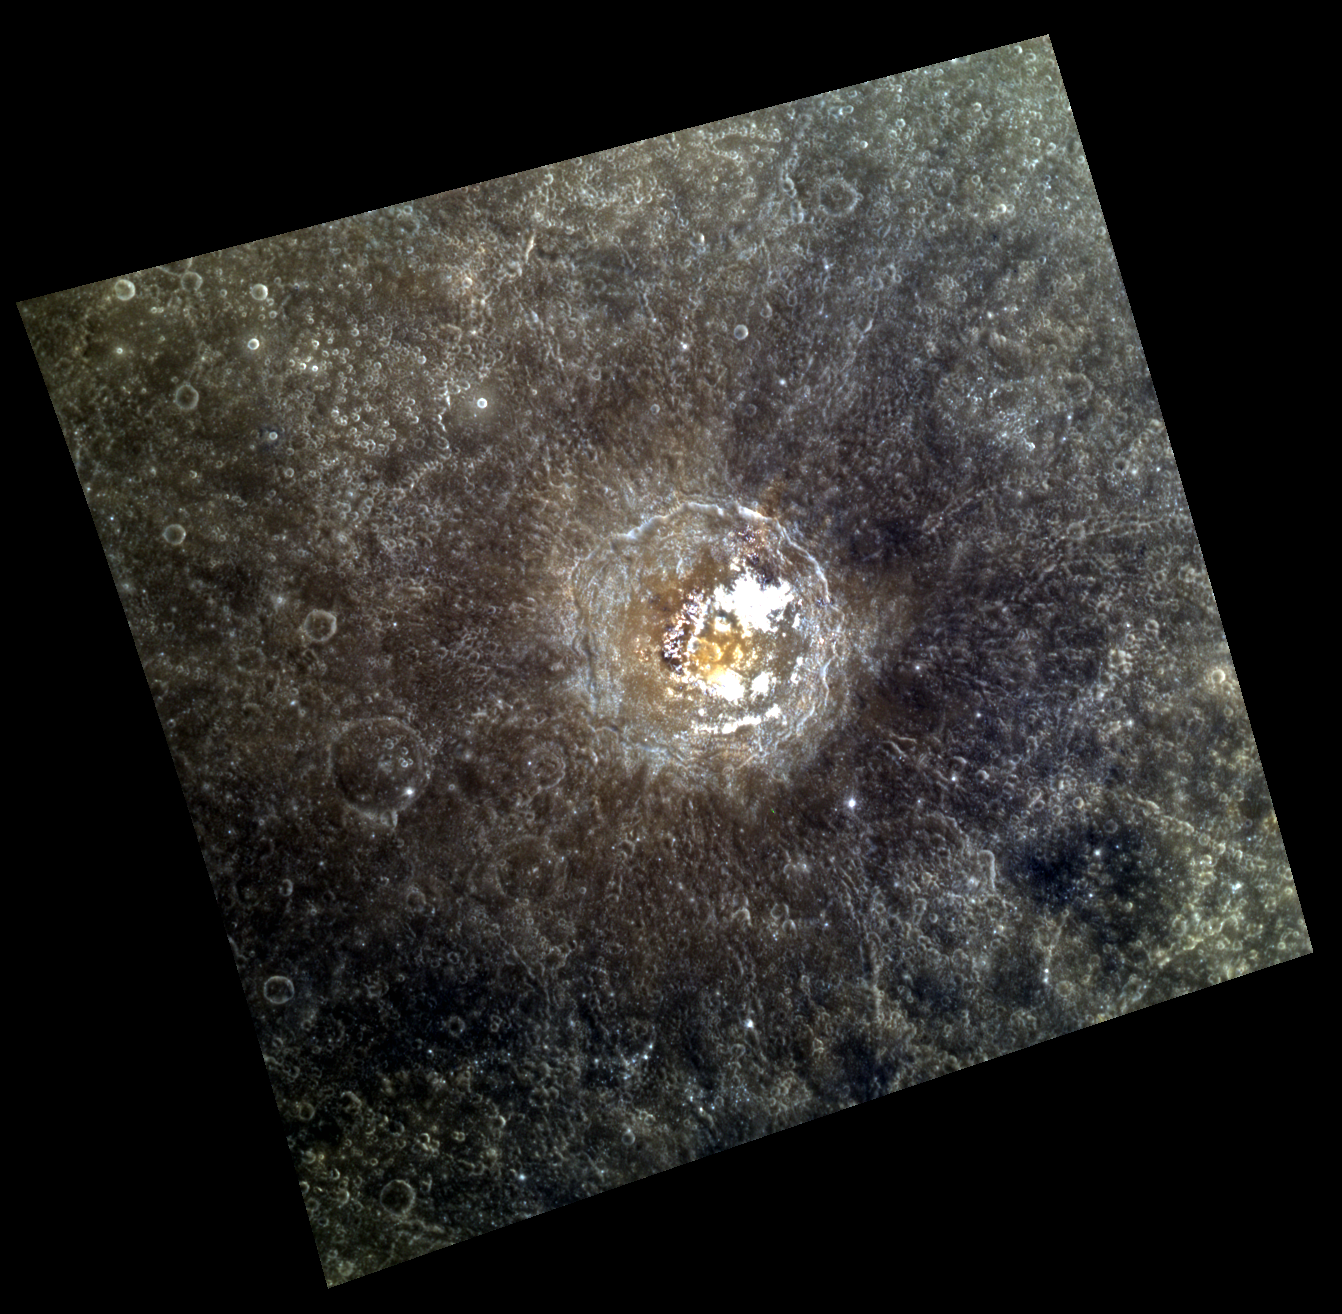

Red, White, and Blue

This colorful scene of Tyagaraja crater and its surroundings contains many different types of material. The very bright areas on the floor of the crater are hollows, and are so much brighter than the surrounding areas that they appear saturated in this particular image (whose “stretch” optimizes the appearance of the darker material). The reddish spot at the center of the crater is likely material surrounding a pyroclastic vent. The dark material that appears bluish in this color composite is low reflectance material (LRM). Areas of different colors on Mercury generally correspond to differences in composition.

This image was acquired as a targeted high-resolution 11-color image set. Acquiring 11-color targets is a new campaign that began in March 2013 and that utilizes all of the WAC’s 11 narrow-band color filters. Because of the large data volume involved, only features of special scientific interest are targeted for imaging in all 11 colors.

Date acquired: April 25, 2013
Image Mission Elapsed Time (MET): 9232956, 9232948, 9232944
Image ID: 3950118, 3950116, 3950115
Instrument: Wide Angle Camera (WAC) of the Mercury Dual Imaging System (MDIS)
WAC filters: 9, 7, 6 (996, 748, 433 nanometers) in red, green, and blue
Center Latitude: 3.94°
Center Longitude: 211.2° E
Resolution: 376 meters/pixel
Scale: Tyagaraja crater is about 97 km (60 mi.) in diameter.
Incidence Angle: 13.4°
Emission Angle: 18.0°
Phase Angle: 31.5°

The MESSENGER spacecraft is the first ever to orbit the planet Mercury, and the spacecraft’s seven scientific instruments and radio science investigation are unraveling the history and evolution of the Solar System’s innermost planet. MESSENGER acquired over 150,000 images and extensive other data sets. MESSENGER is capable of continuing orbital operations until early 2015.

For information regarding the use of images, see the MESSENGER image use policy.

Credit: NASA/Johns Hopkins University Applied Physics Laboratory/Carnegie Institution of Washington